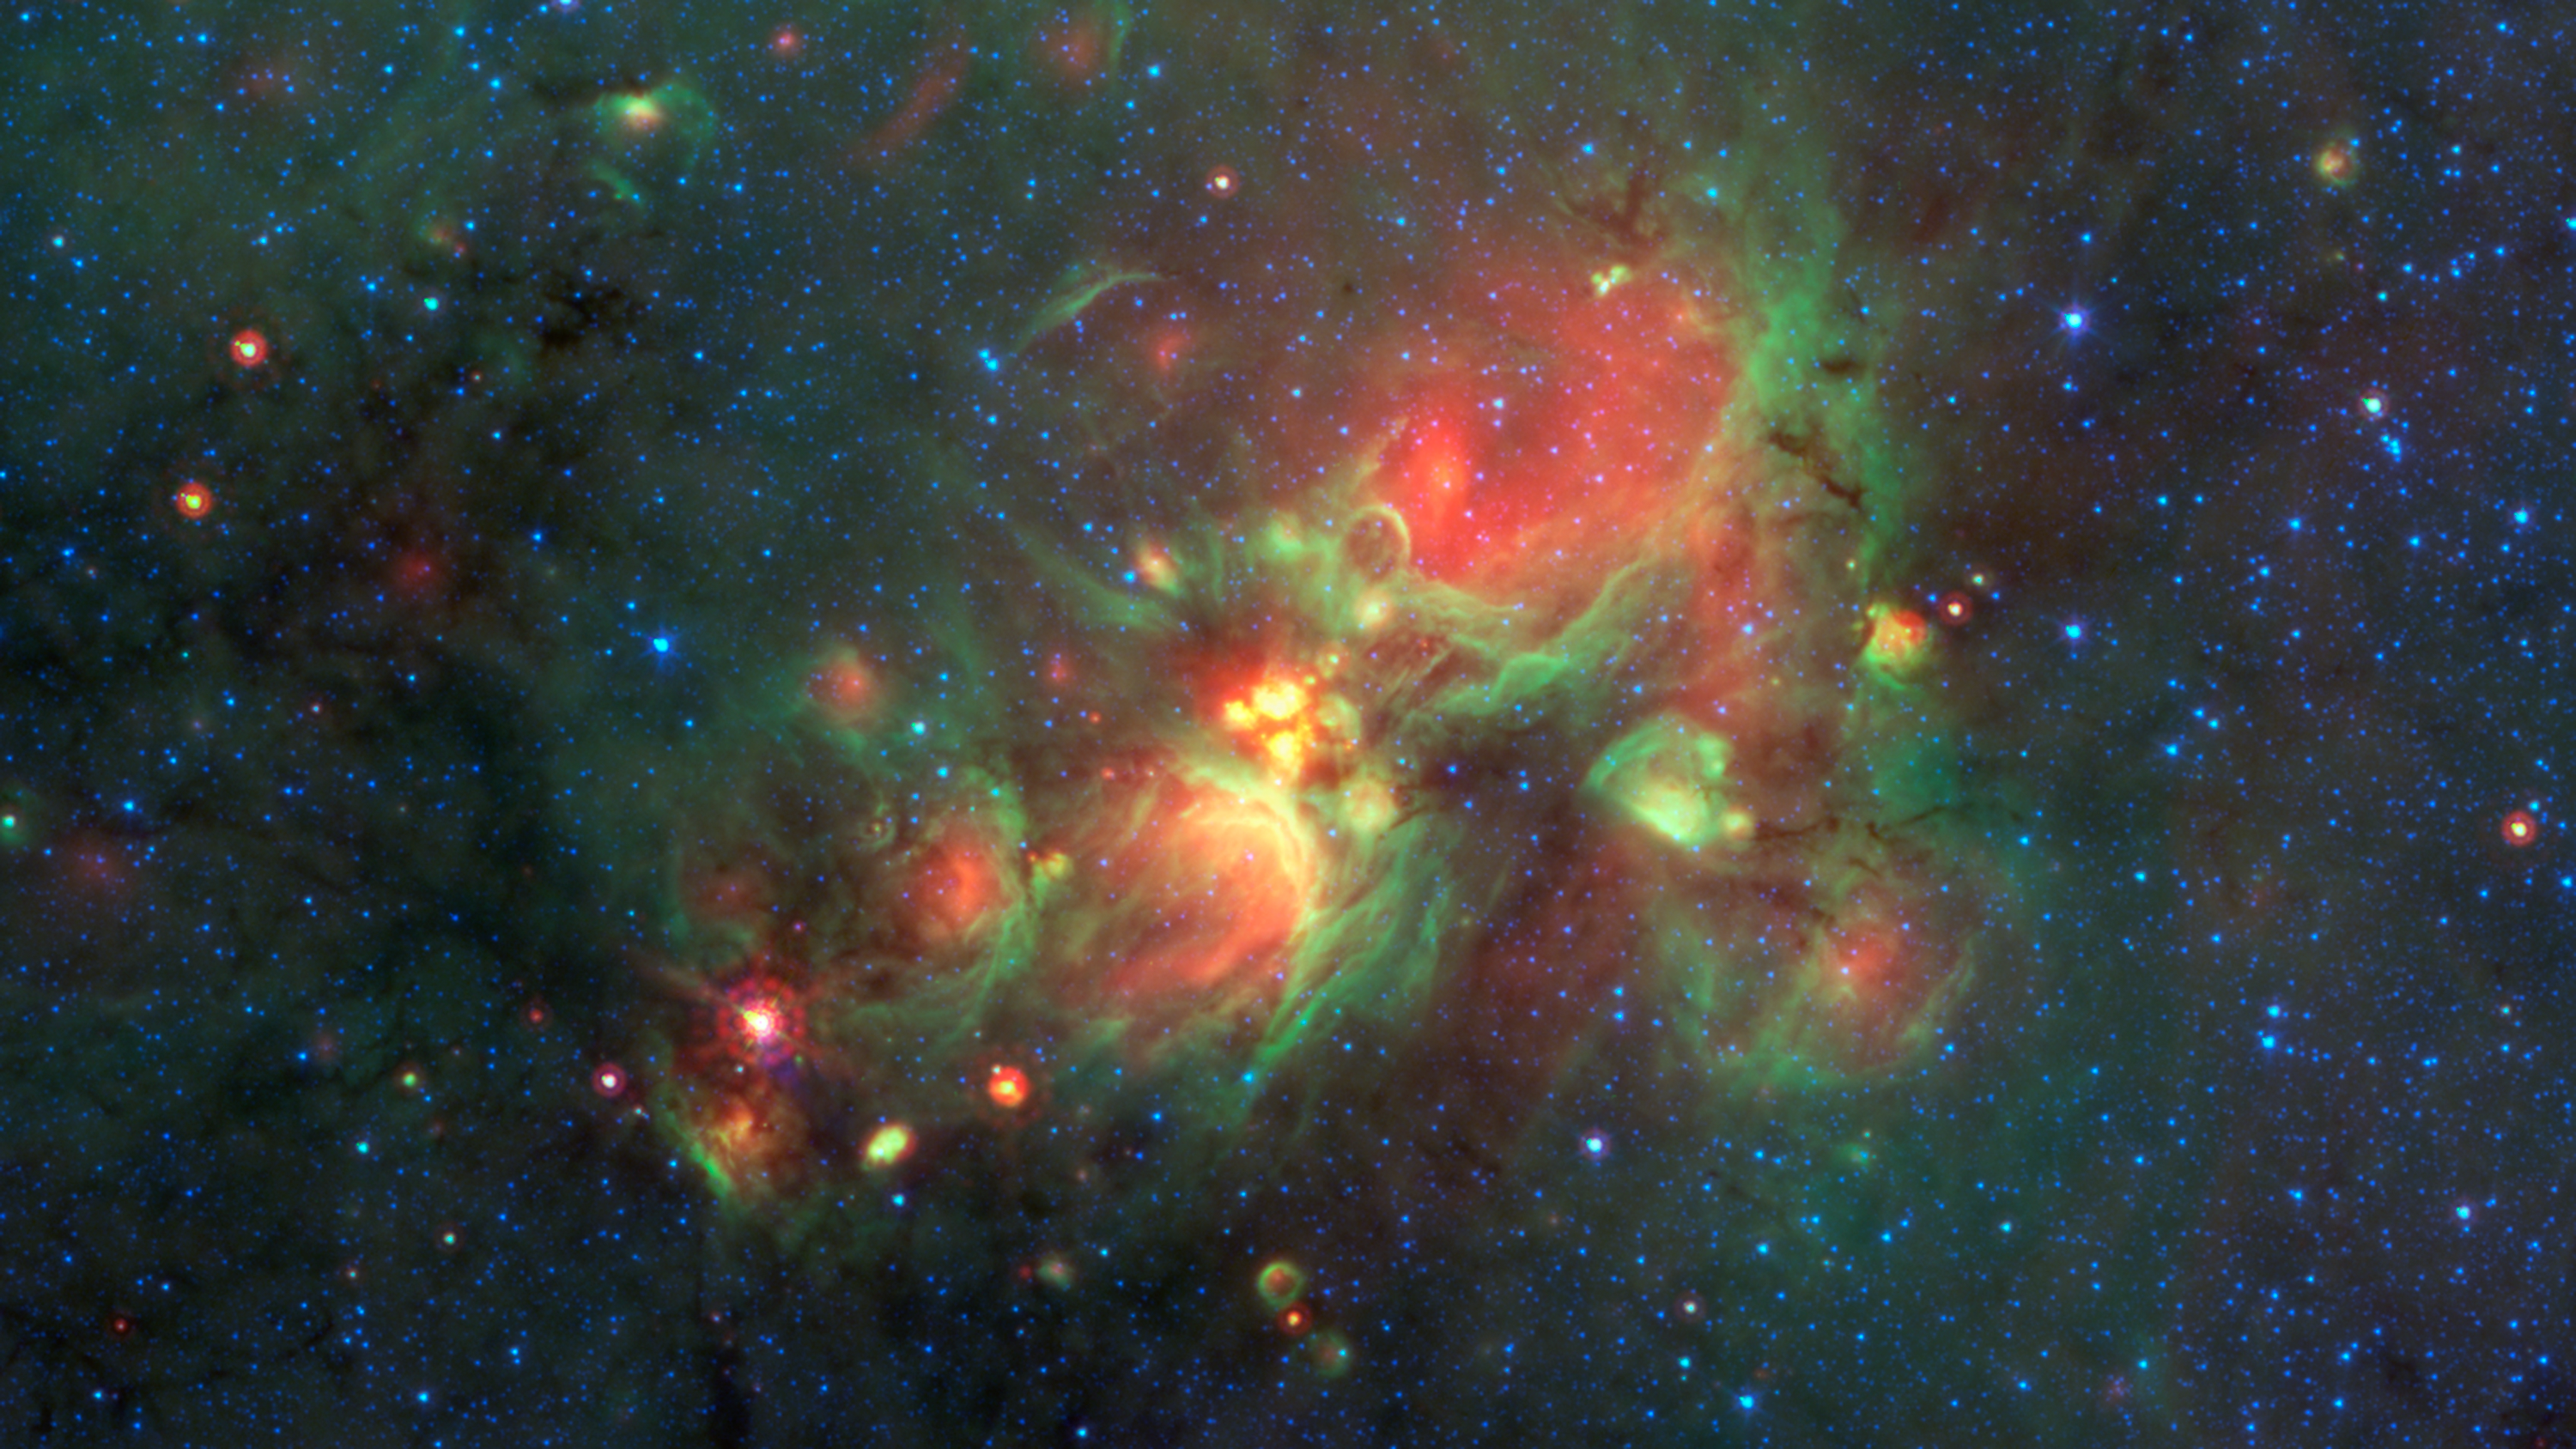

Finding ‘Yellowballs’ in our Milky Way

Volunteers using the web-based Milky Way Project brought star-forming features nicknamed “yellowballs” to the attention of researchers, who later showed that they are a phase of massive star formation. The yellow balls — which are several hundred to thousands times the size of our solar system — are pictured here in the center of this image taken by NASA’s Spitzer Space Telescope. Infrared light has been assigned different colors; yellow occurs where green and red overlap. The yellow balls represent an intermediary stage of massive star formation that takes place before massive stars carve out cavities in the surrounding gas and dust (seen as green-rimmed bubbles with red interiors in this image).

Infrared light of 3.6 microns is blue; 8-micron light is green; and 24-micron light is red.

NASA’s Jet Propulsion Laboratory, Pasadena, California, manages the Spitzer Space Telescope mission for NASA’s Science Mission Directorate, Washington. Science operations are conducted at the Spitzer Science Center at the California Institute of Technology in Pasadena. Spacecraft operations are based at Lockheed Martin Space Systems Company, Littleton, Colorado. Data are archived at the Infrared Science Archive housed at the Infrared Processing and Analysis Center at Caltech. Caltech manages JPL for NASA.

Credit: NASA/JPL-Caltech